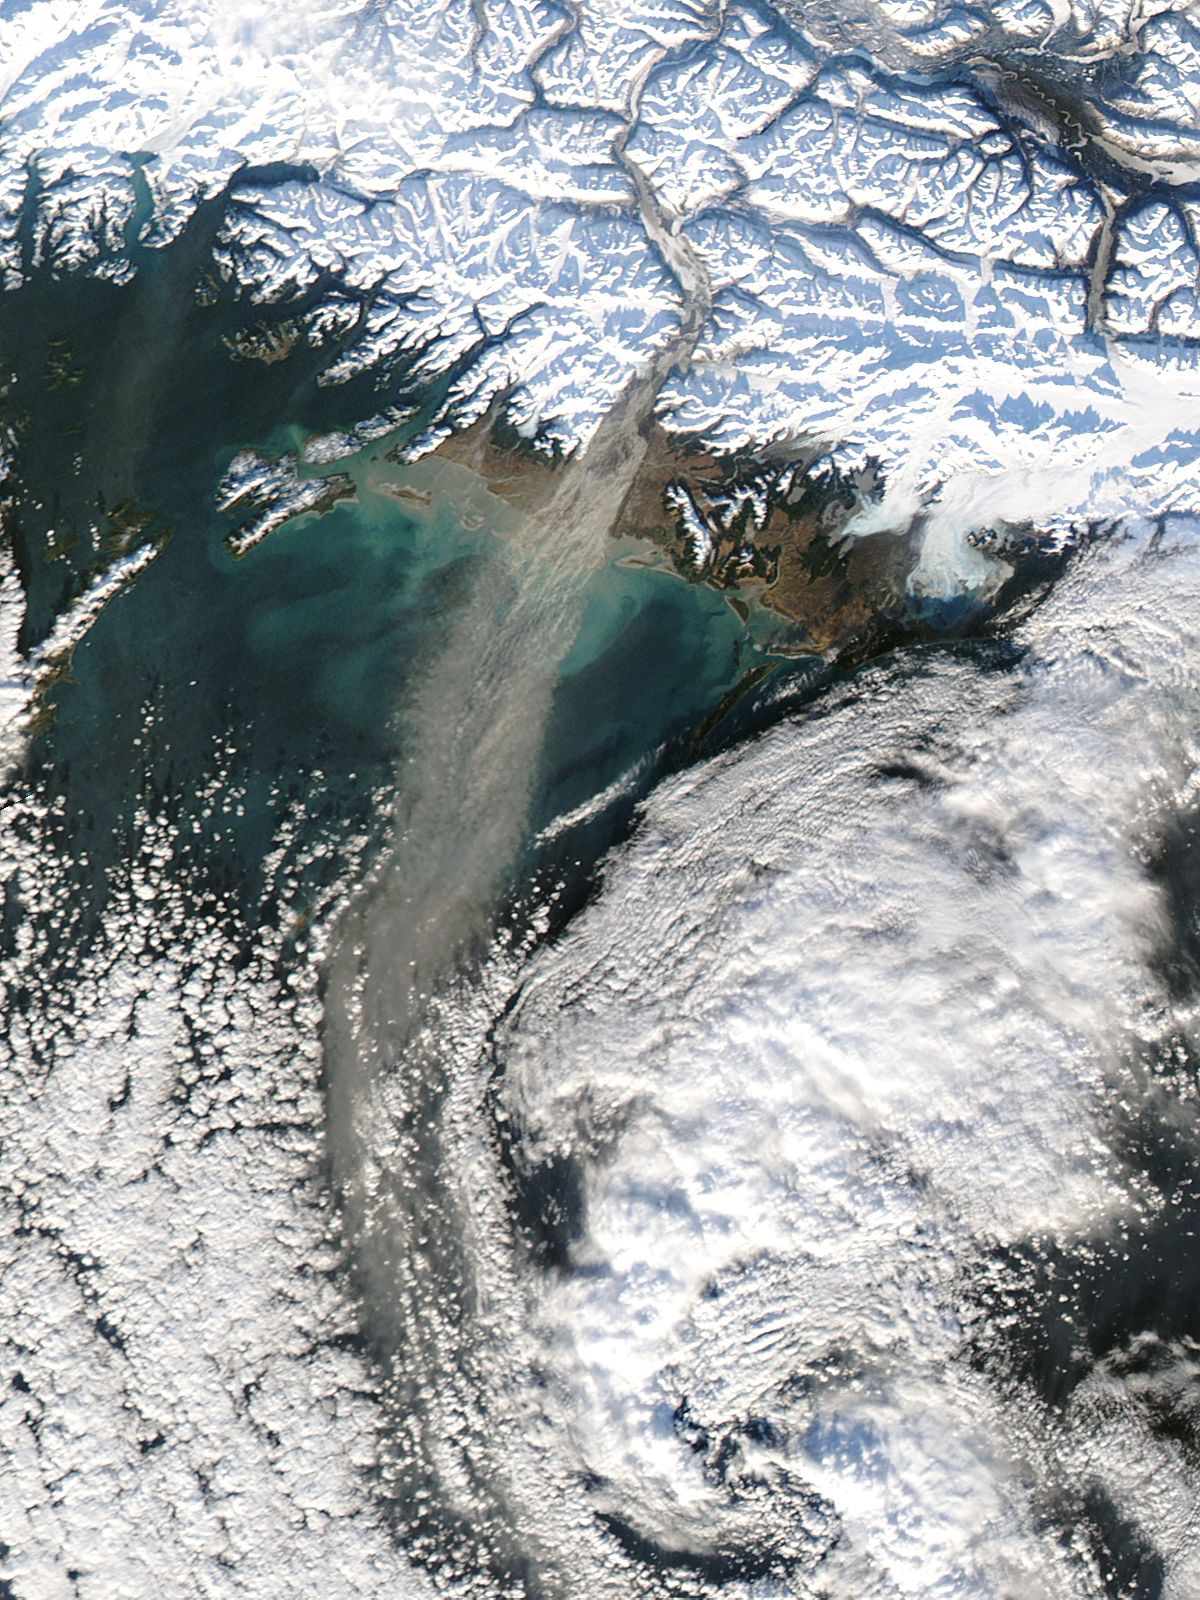

Dust storm in Alaska

Dust storm in Alaska captured by Aqua/MODIS on Nov. 17, 2013 at 21:45 UTC. When glaciers grind against underlying bedrock, they produce a silty powder with grains finer than sand. Geologists call it “glacial flour” or “rock flour.” This iron- and feldspar-rich substance often finds its ways into rivers and lakes, coloring the water brown, grey, or aqua. When river or lake levels are low, the flour accumulates on drying riverbanks and deltas, leaving raw material for winds to lift into the air and create plumes of dust. Scientists are monitoring Arctic dust for a number of reasons. Dust storms can reduce visibility enough to disrupt air travel, and they can pose health hazards to people on the ground. Dust is also a key source of iron for phytoplankton in regional waters. Finally, there is the possibility that dust events are becoming more frequent and severe due to ongoing recession of glaciers in coastal Alaska.

Credit: NASA/GSFC/Jeff Schmaltz/MODIS Land Rapid Response Team